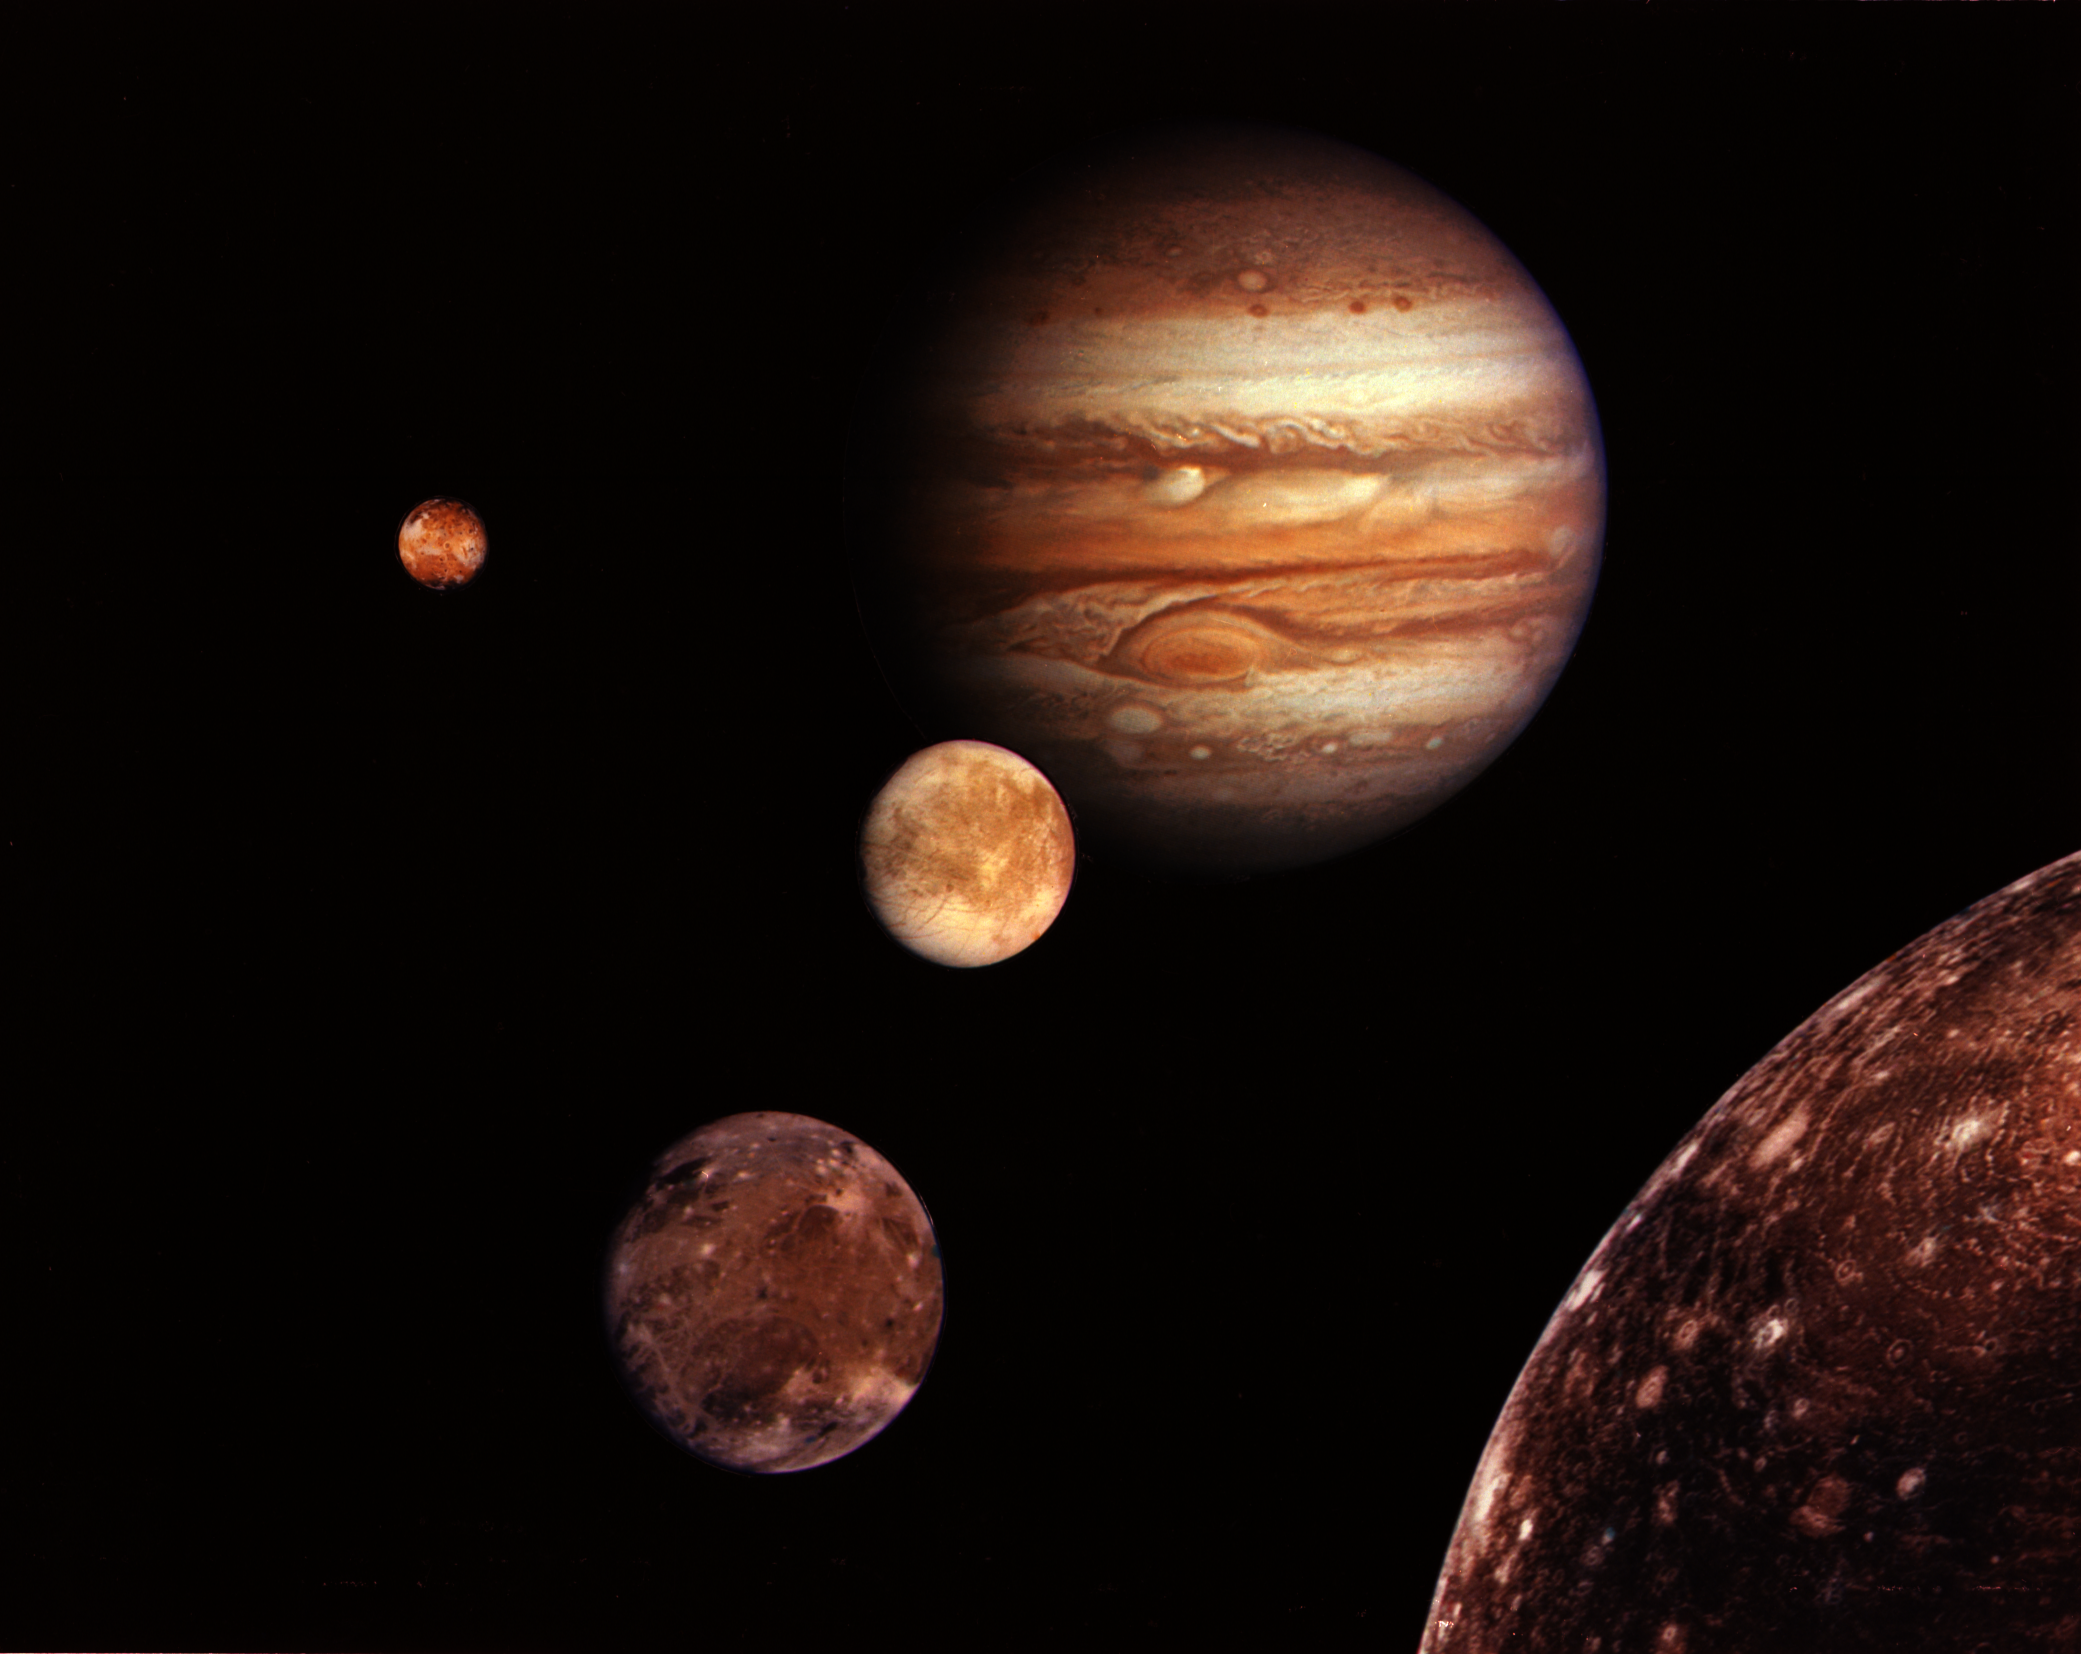

Jupiter System Montage

Jupiter and its four planet-size moons, called the Galilean satellites, were photographed in early March by Voyager 1 and assembled into this collage. They are not to scale but are in their relative positions. Startling new discoveries on the Galilean moons and the planet Jupiter made by Voyager 1 have been factored into a new mission design for Voyager 2. Voyager 2 will fly past Jupiter on July 9. Reddish Io (upper left) is nearest Jupiter; then Europa (center); Ganymede and Callisto (lower right). Nine other much smaller satellites circle Jupiter, one inside Io’s orbit and the other millions of miles from the planet. Not visible is Jupiter’s faint ring of particles, seen for the first time by Voyager 1.

The Voyager Project is managed for NASA’s Office of Space Science by Jet Propulsion Laboratory, California Institute of Technology.

Credit: NASA/JPL